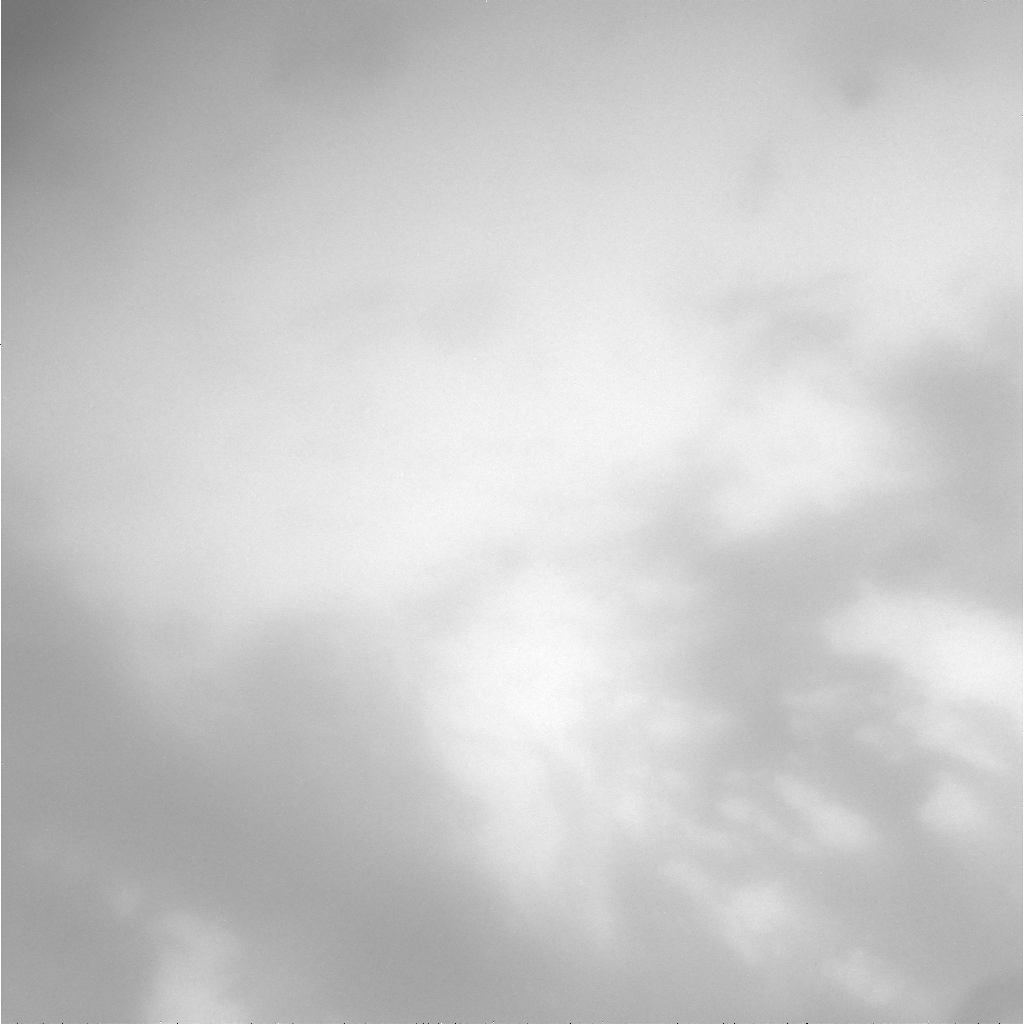

Close Titan Flyby 3, Image #1

This image was taken during Cassini’s third close approach to Titan on Feb. 15, 2005.

The image was taken with the Cassini spacecraft narrow angle camera, through a filter sensitive to wavelengths of infrared light, centered at 938 nanometers.

The Cassini-Huygens mission is a cooperative project of NASA, the European Space Agency and the Italian Space Agency. The Jet Propulsion Laboratory, a division of the California Institute of Technology in Pasadena, manages the mission for NASA’s Science Mission Directorate, Washington, D.C. The Cassini orbiter and its two onboard cameras were designed, developed and assembled at JPL. The imaging team is based at the Space Science Institute, Boulder, Colo.

Credit: NASA/JPL/Space Science Institute